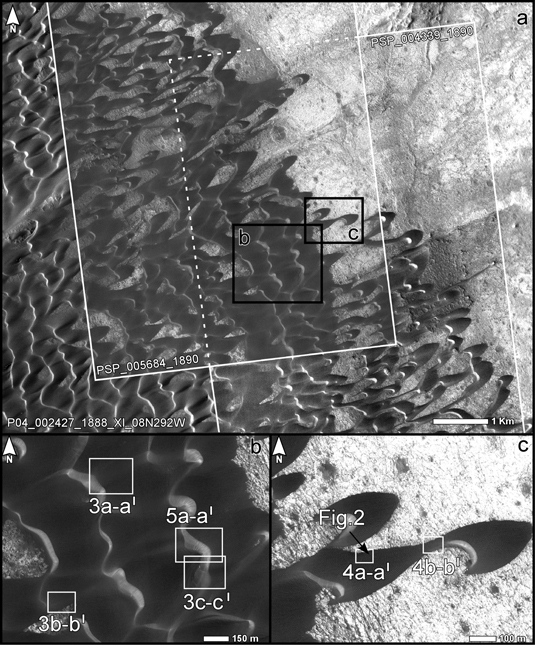

Location Map for Images of Changing Martian Dunes

The upper portion of this map is from an observation by the Context Camera on NASA’s Mars Reconnaissance Orbiter of a field of dark sand dunes in the Nili Patera region of Mars. The white inscribed rectangles show overlapping footprints of observations made by the same orbiter’s High Resolution Imaging Science Experiment camera 15 months apart. The black inscribed boxes show locations of two portions of the image seen in magnified view below, “b” on the left and “c” on the right.

The map serves to show the context and location of images comparing before and after views to identify changes in the ripples on the dunes (PIA12860), the edges of the dunes (PIA12859) and the slip face of a dune (PIA12858).

The site is at 9 degrees north latitude, 67 degrees east longitude. The white scale bar in the top image is 1 kilometer (0.62 mile) long. The scale bars in the two bottom images are 150 meters (492 feet) long. North is toward the top in all three images.

Malin Space Science Systems, San Diego, provided and operates the Context Camera. NASA’s Jet Propulsion Laboratory, a division of the California Institute of Technology, Pasadena, manages the Mars Reconnaissance Orbiter for the NASA Science Mission Directorate, Washington. Lockheed Martin Space Systems, Denver, is the spacecraft development and integration contractor for the project and built the spacecraft.

Credit: NASA/JPL-Caltech/MSSS